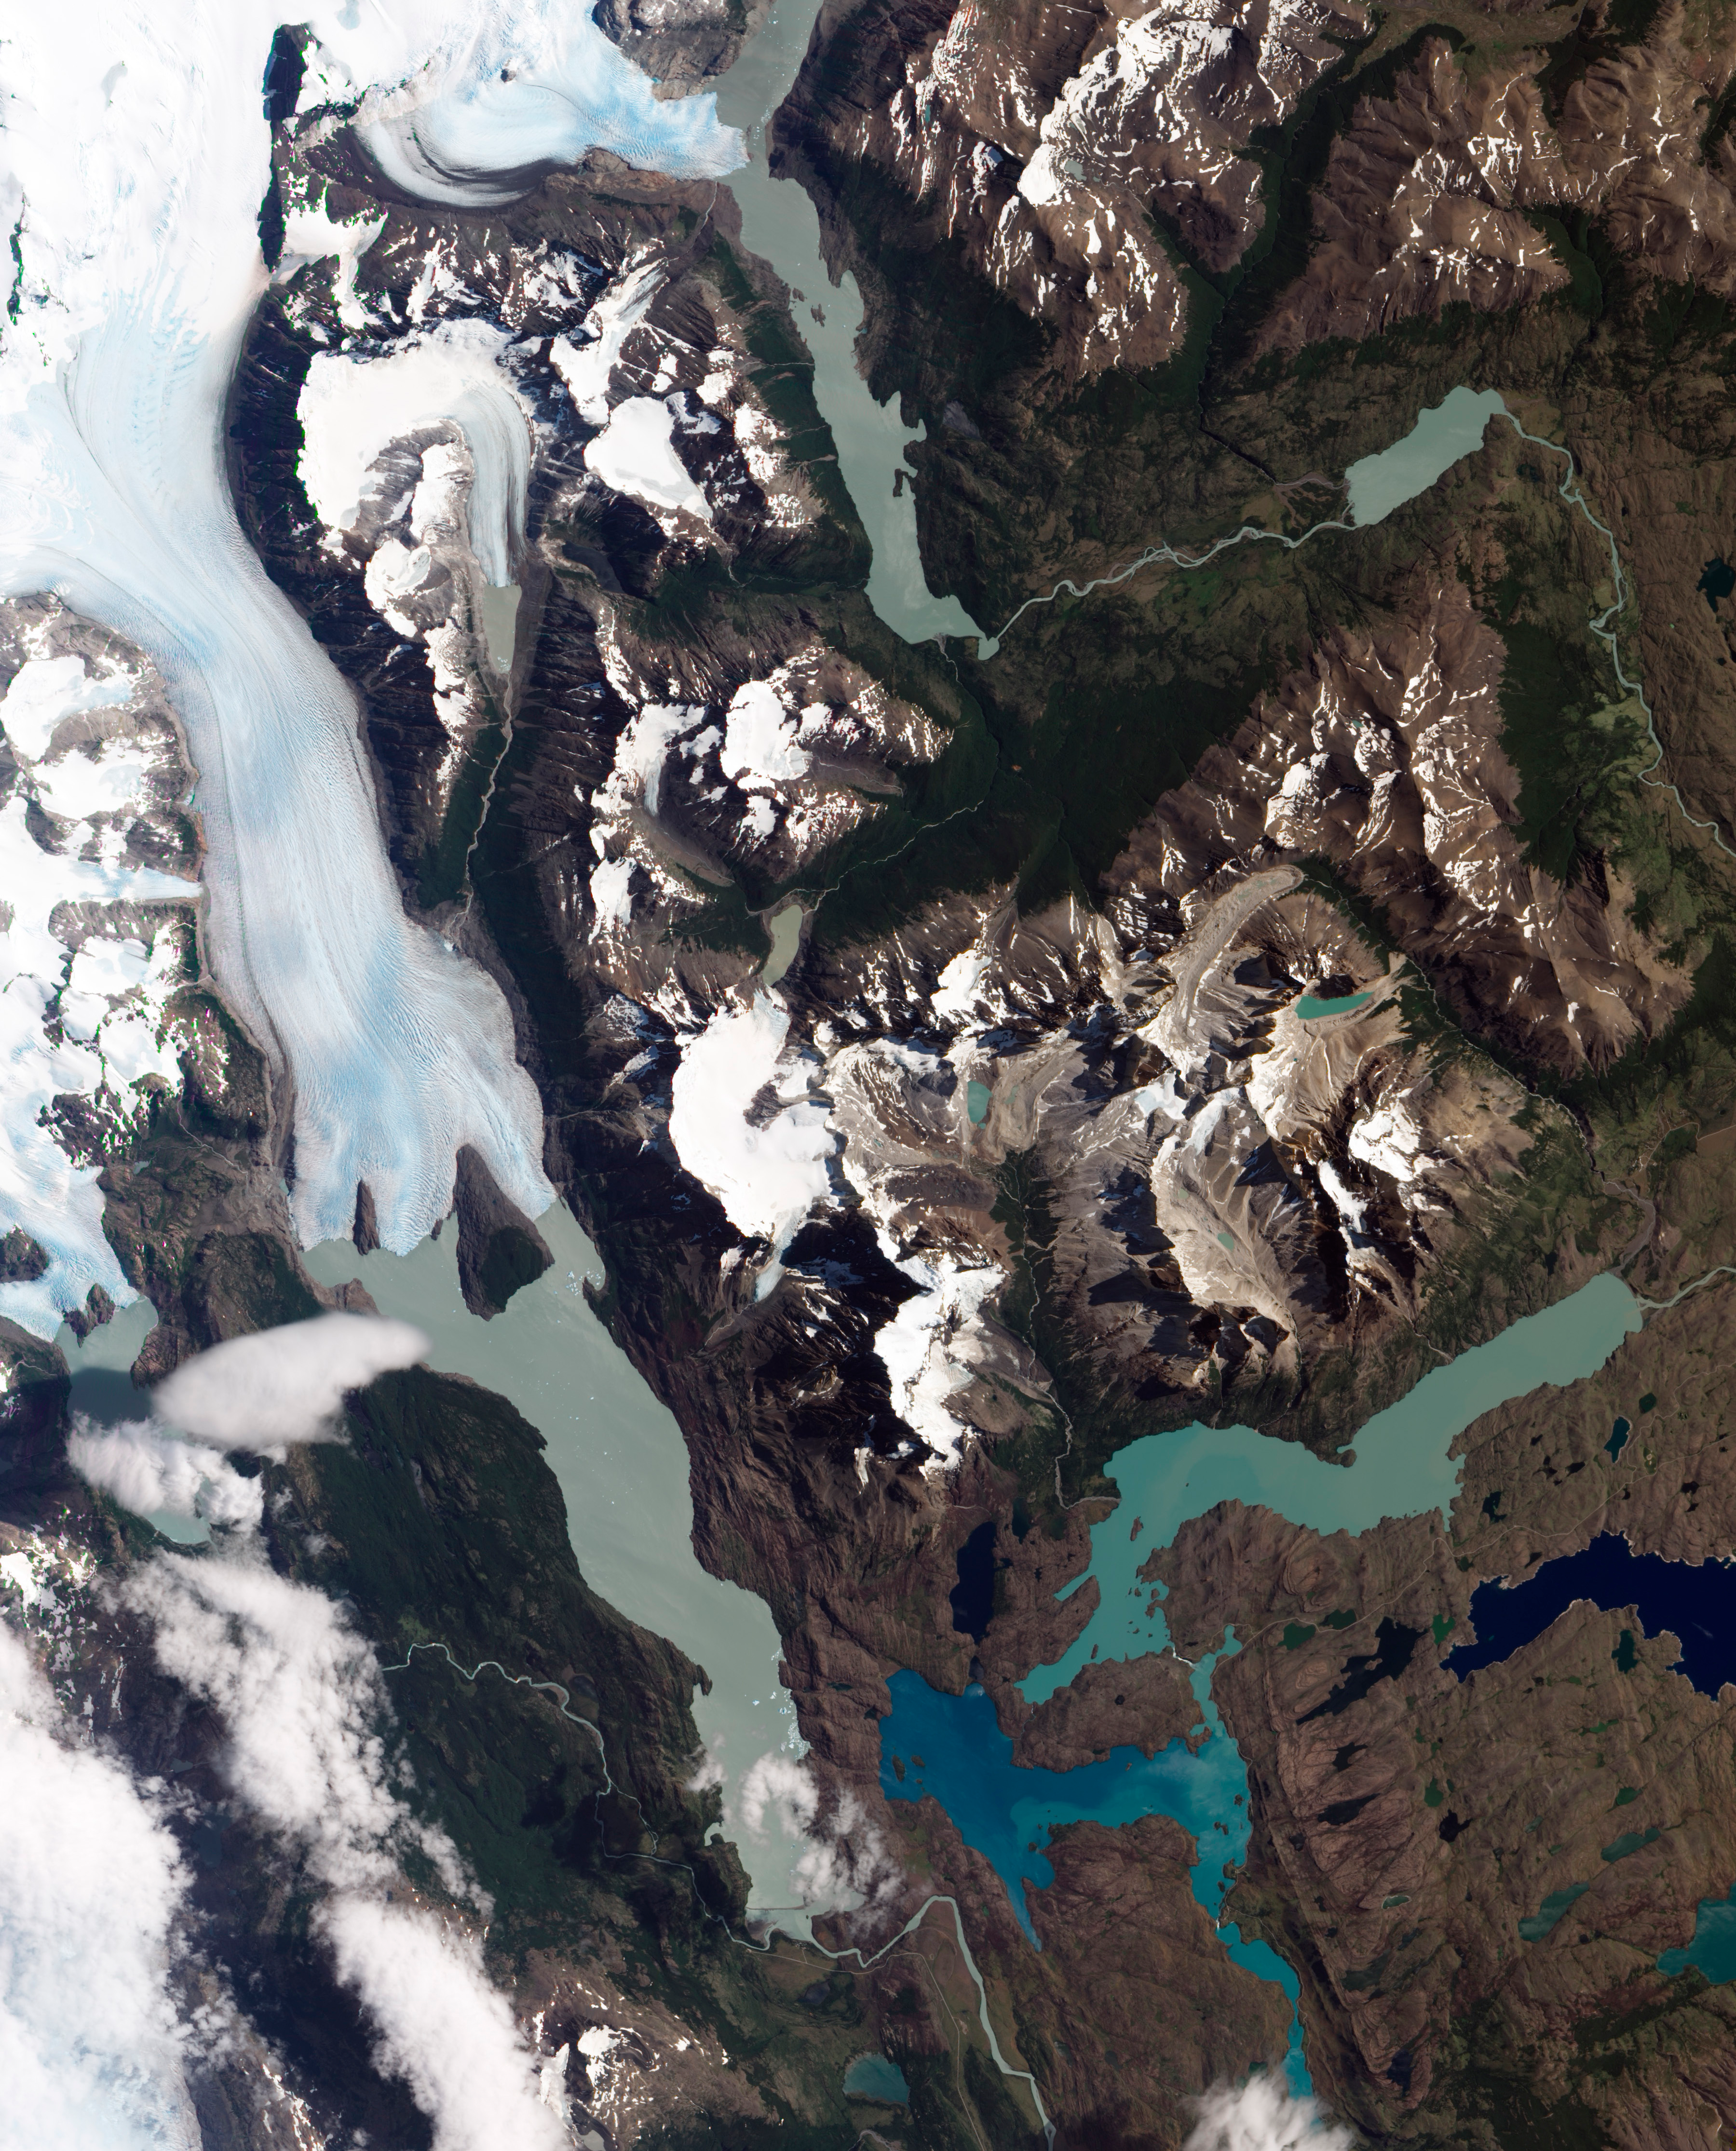

Torres del Paine National Park

Grinding glaciers and granite peaks mingle in Chile’s Torres del Paine National Park. The Advanced Land Imager (ALI) on NASA’s Earth Observing-1 (EO-1) satellite captured this summertime image of the park on January 21, 2013. This image shows just a portion of the park, including Grey Glacier and the mountain range of Cordillera del Paine. The rivers of glacial ice in Torres del Paine National Park grind over bedrock, turning some of that rock to dust. Many of the glaciers terminate in freshwater lakes, which are rich with glacial flour that colors them brown to turquoise. Skinny rivers connect some of the lakes to each other (image upper and lower right). Cordillera del Paine rises between some of the wide glacial valleys. The compact mountain range is a combination of soaring peaks and small glaciers, most notably the Torres del Paine (Towers of Paine), three closely spaced peaks emblematic of the mountain range and the larger park. By human standards, the mountains of Cordillera del Paine are quite old. But compared to the Rocky Mountains (70 million years old), and the Appalachians (about 480 million years), the Cordillera del Paine are very young—only about 12 million years old. A study published in 2008 described how scientists used zircon crystals to estimate the age of Cordillera del Paine. The authors concluded that the mountain range was built in three pulses, creating a granite laccolith, or dome-shaped feature, more than 2,000 meters (7,000 feet) thick. NASA Earth Observatory image created by Jesse Allen and Robert Simmon, using Advanced Land Imager data from the NASA EO-1 team.

Credit: NASA Earth Observatory